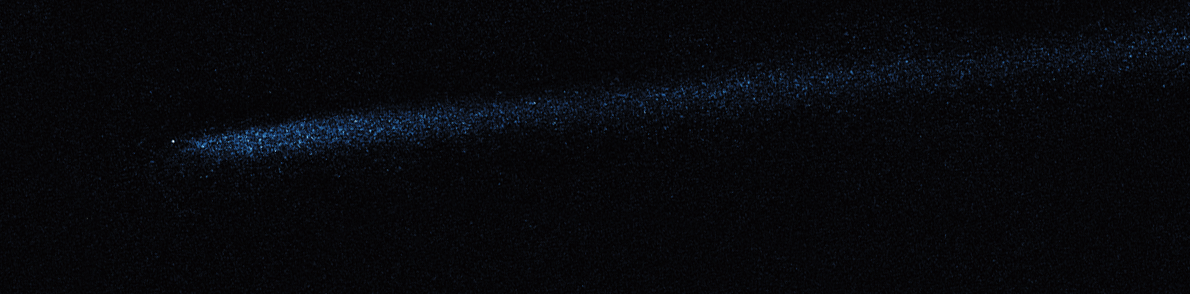

Hubble WFC3 Image of P/2010 A2 (April 19, 2010)

Object Name: Asteroid P/2010 A2
Object Description: Asteroid Belt Impact Object
Instrument: HST/WFC3/UVIS
Filters: F606W (V)

This image was originally black and white and recorded only overall brightness. These brightness values were translated into a range of bluish hues. Such color "maps" can be useful in helping to distinguish subtly varying brightness in an image.

Credit: NASA, ESA, and D. Jewitt (UCLA)